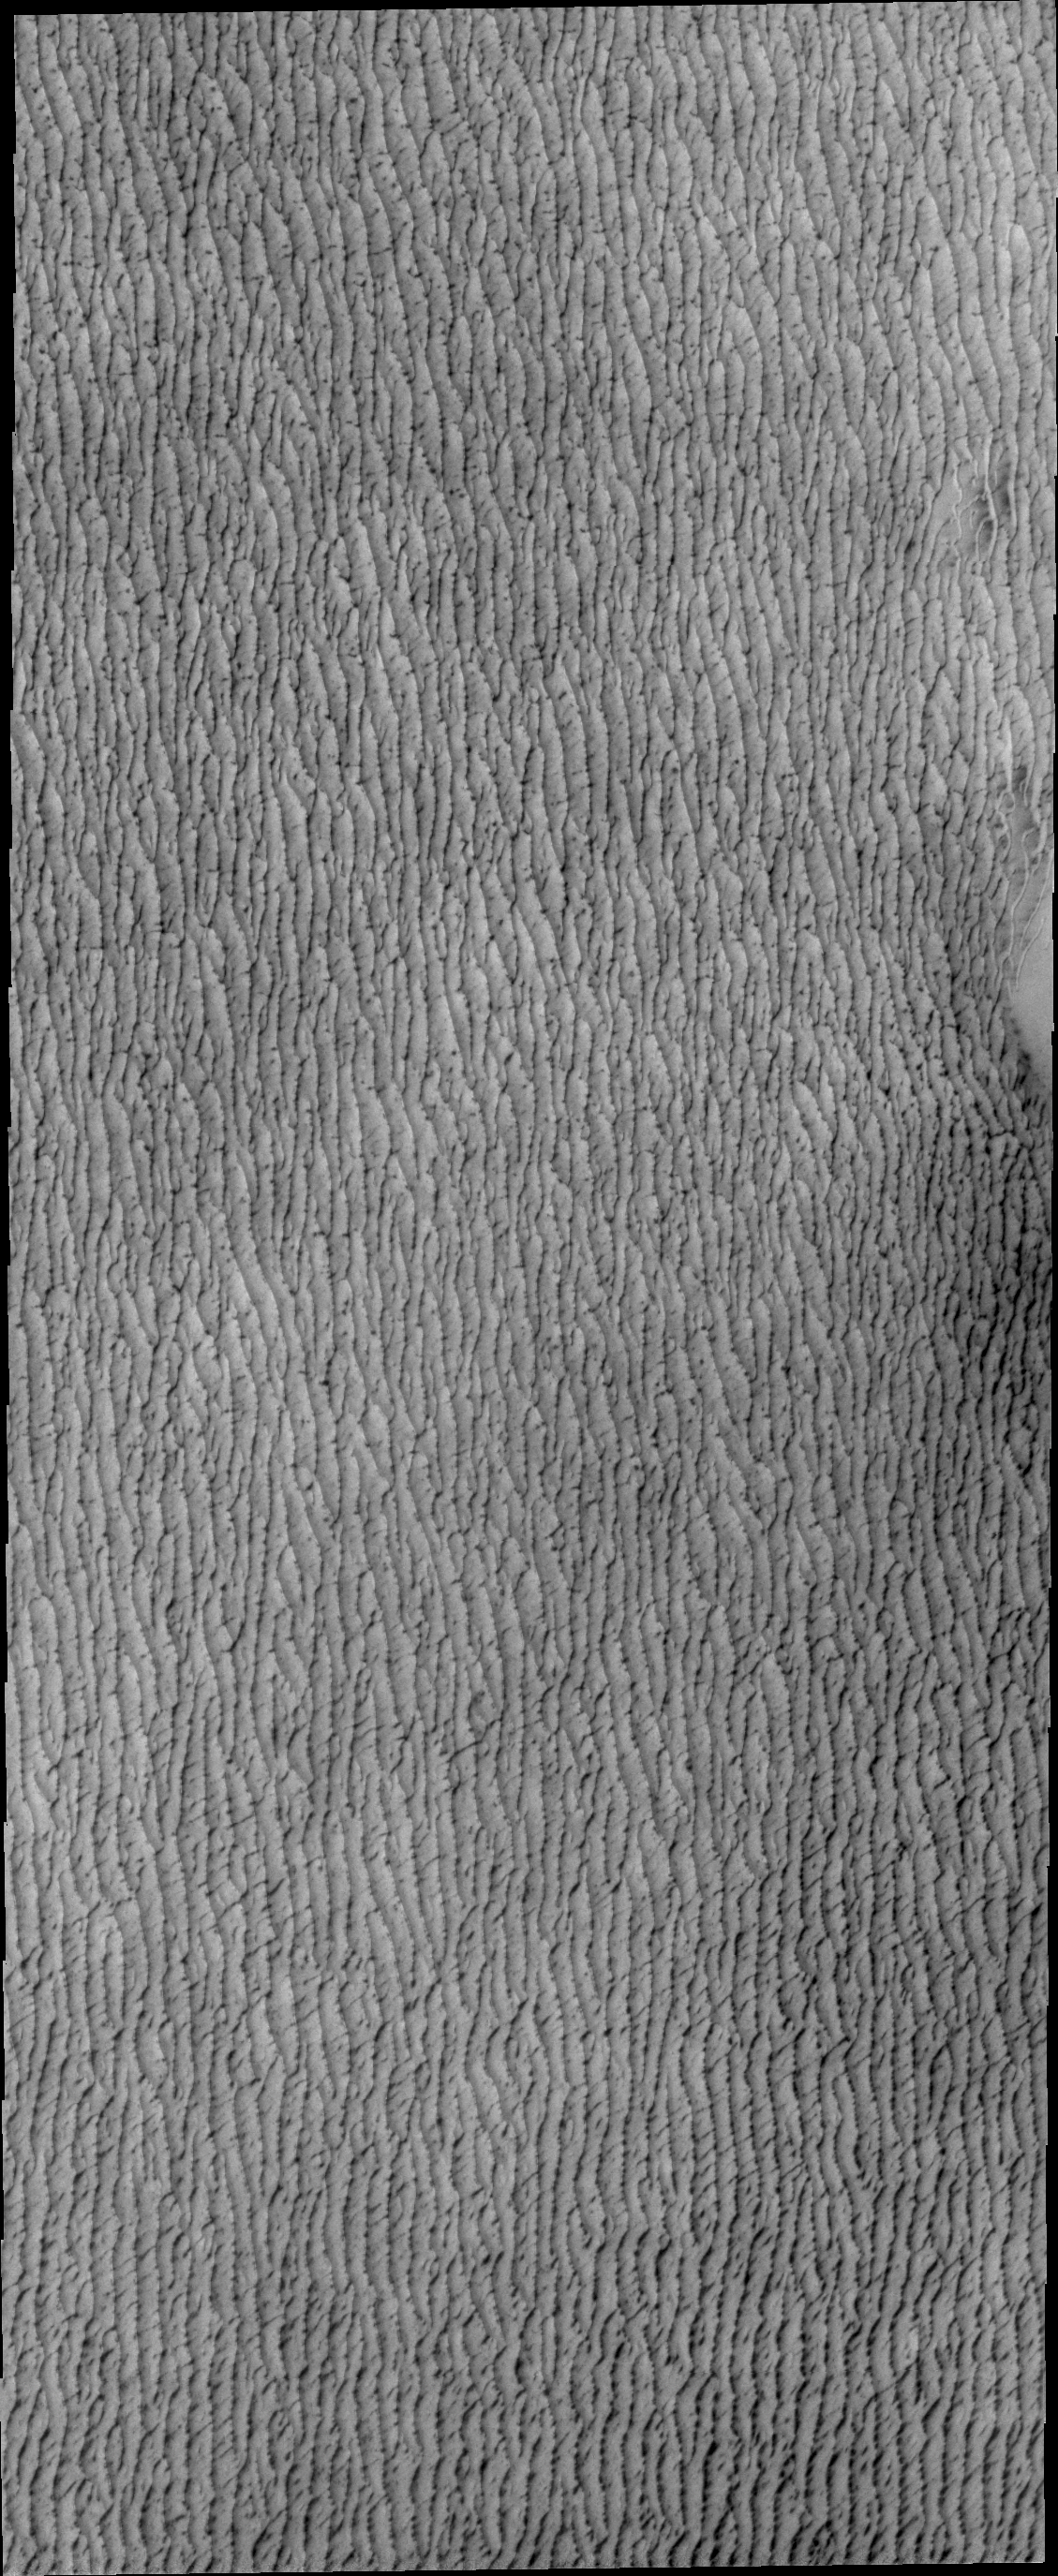

North Polar Dunes

Today’s VIS image shows a small portion of the vast region of dunes around the north polar.

Credit: NASA/JPL/ASU